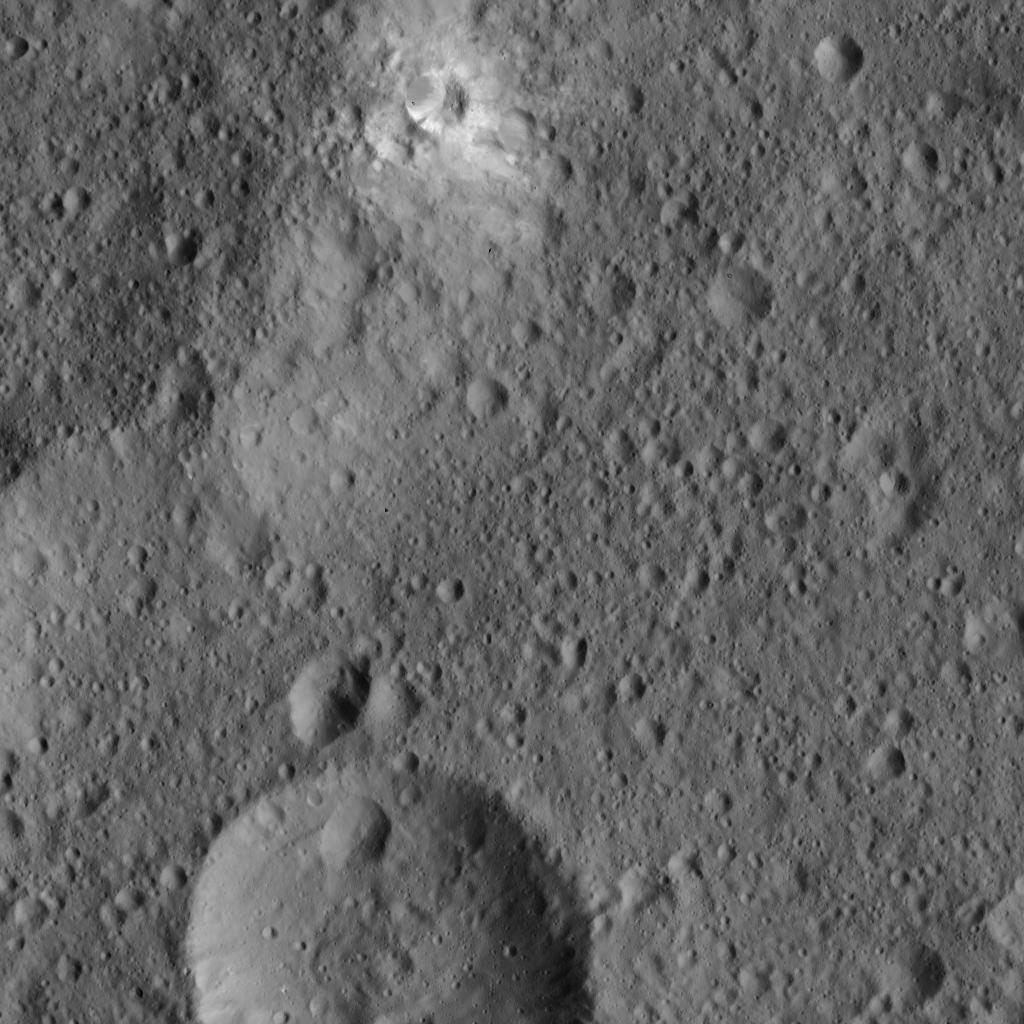

Dawn LAMO Image 15

This view from NASA’s Dawn spacecraft captures a portion of Ceres near the equator, including a crater surrounded by bright material.

The image is centered at approximately 2.5 degrees south latitude, 112 degrees east longitude. Dawn captured the scene on Dec. 23, 2015 from its low-altitude mapping orbit (LAMO), at an approximate altitude of 240 miles (385 kilometers) above Ceres. The image resolution is 120 feet (35 meters) per pixel.

Dawn’s mission is managed by JPL for NASA’s Science Mission Directorate in Washington. Dawn is a project of the directorate’s Discovery Program, managed by NASA’s Marshall Space Flight Center in Huntsville, Alabama. UCLA is responsible for overall Dawn mission science. Orbital ATK, Inc., in Dulles, Virginia, designed and built the spacecraft. The German Aerospace Center, the Max Planck Institute for Solar System Research, the Italian Space Agency and the Italian National Astrophysical Institute are international partners on the mission team.

Credit: NASA/JPL-Caltech/UCLA/MPS/DLR/IDA